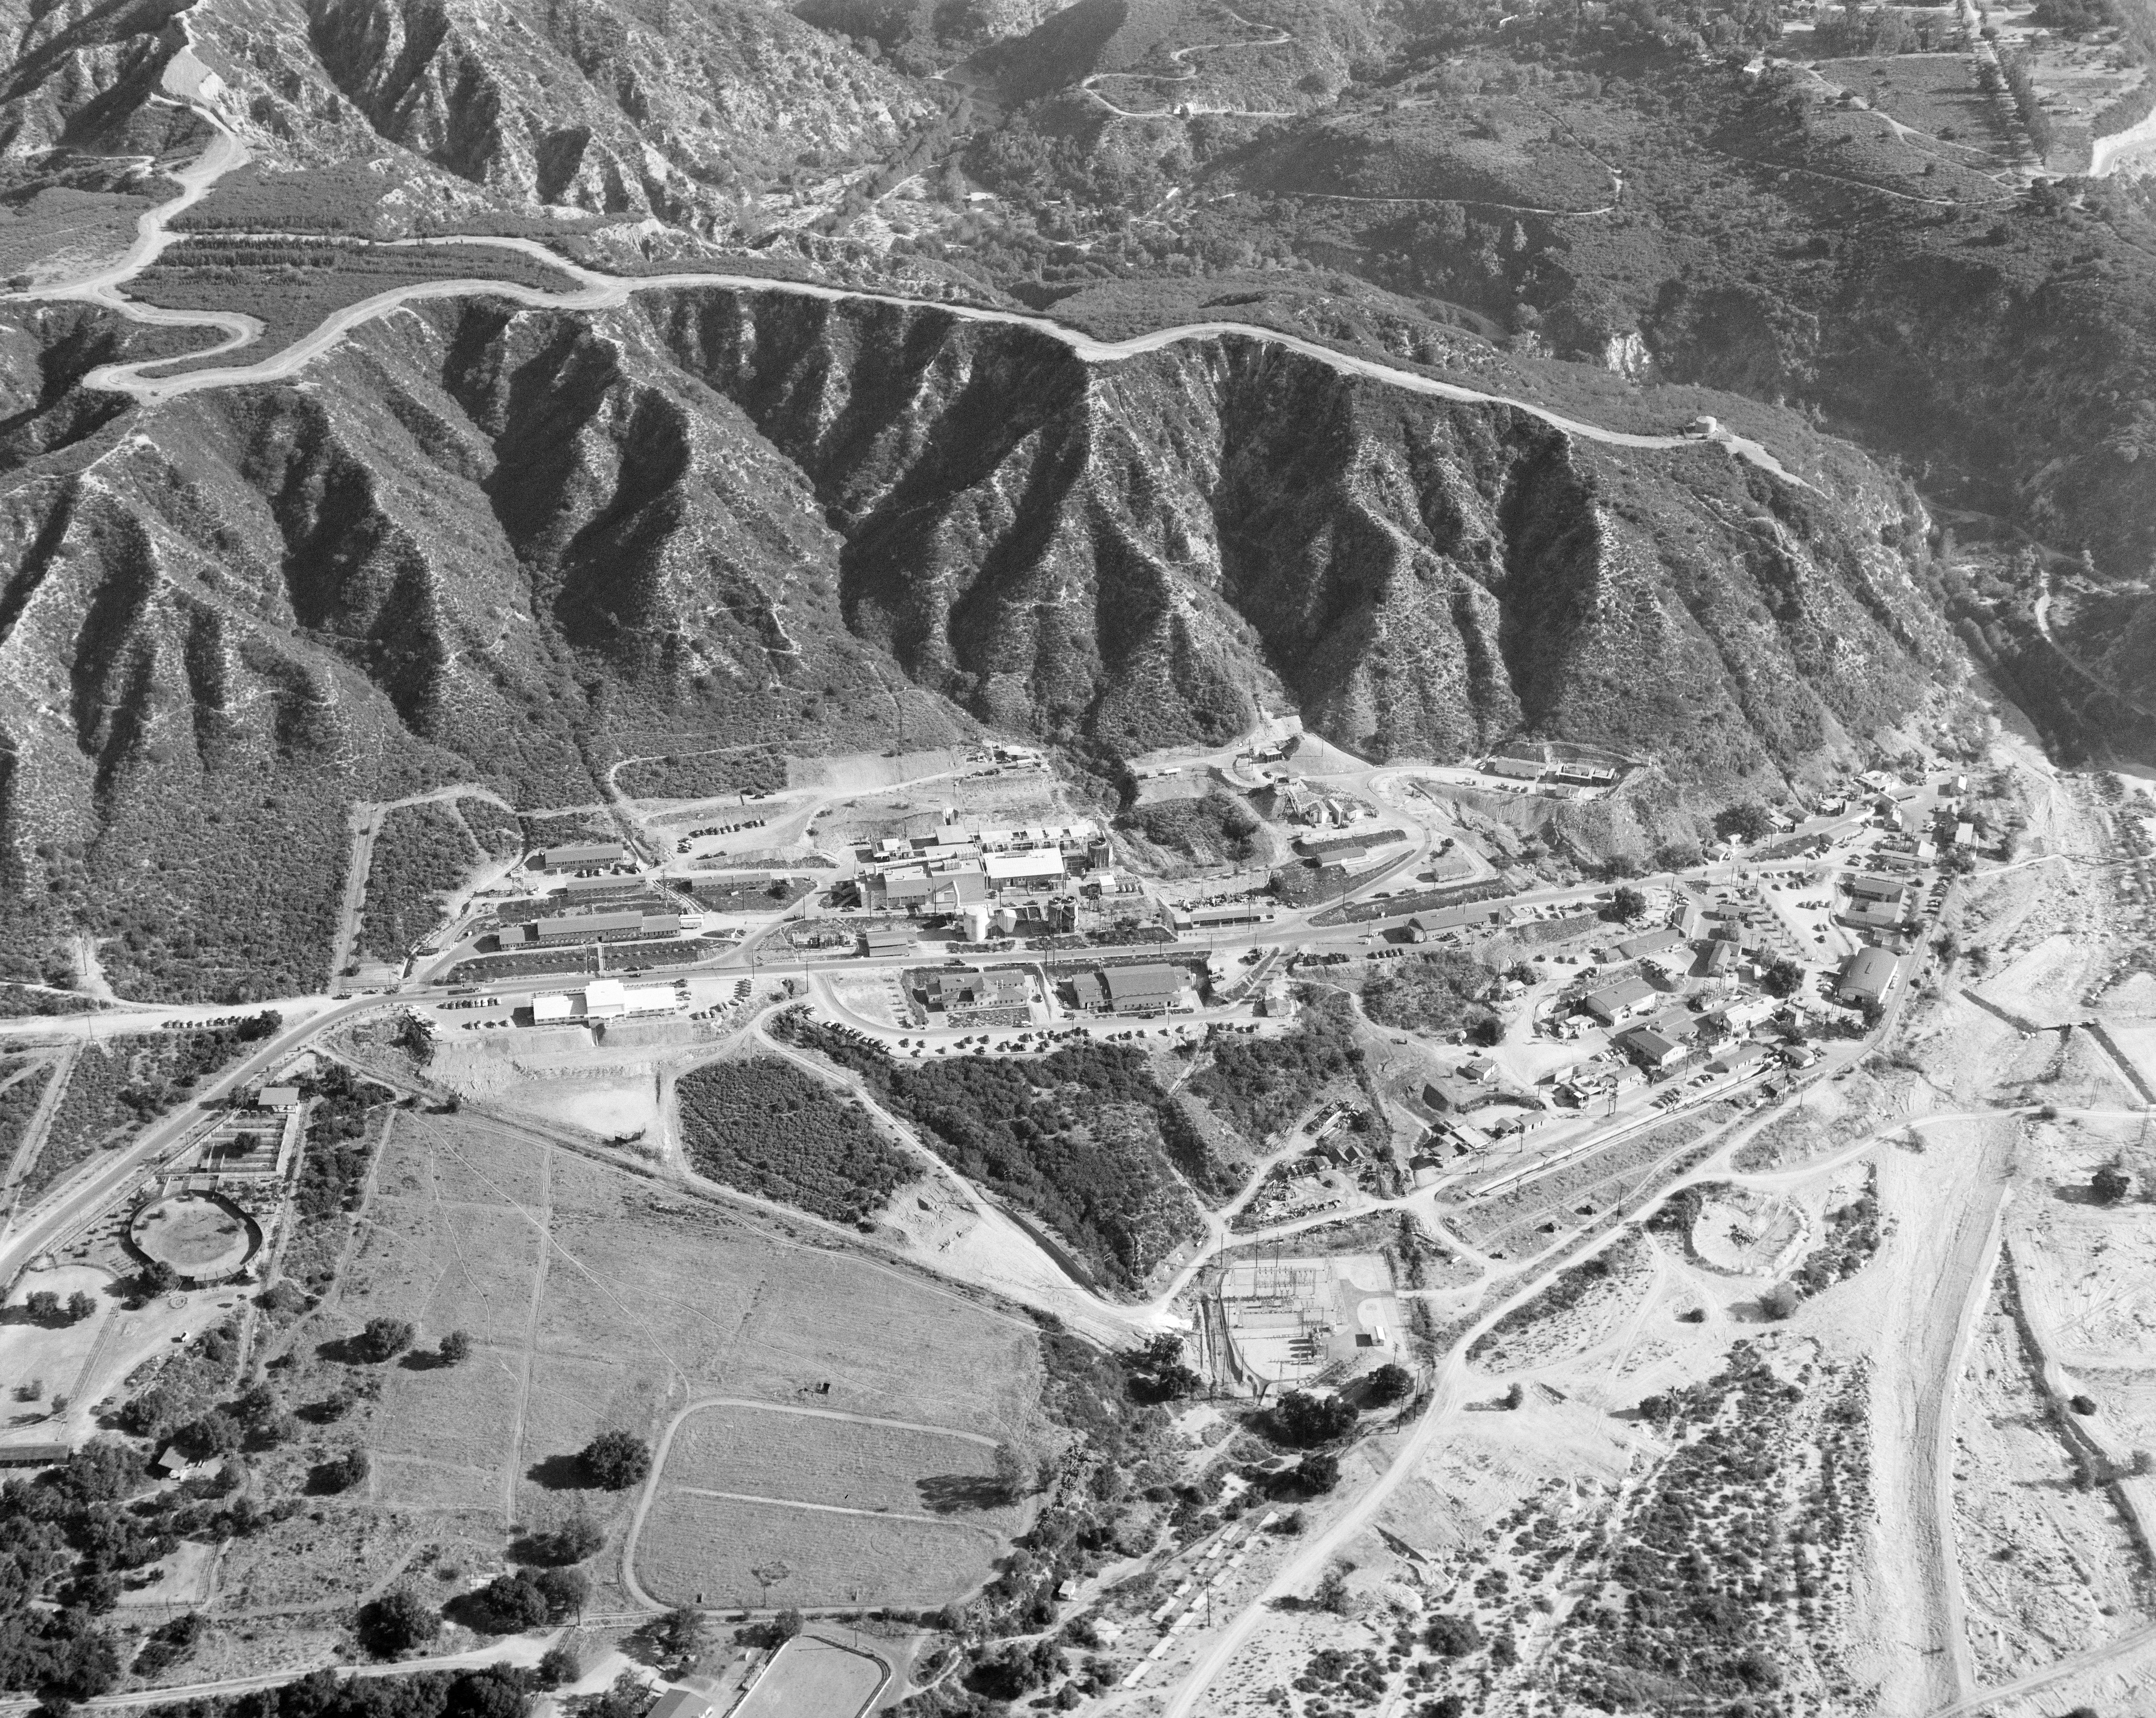

JPL From Above, 1950

This archival image was released as part of a gallery comparing JPL’s past and present, commemorating the 80th anniversary of NASA’s Jet Propulsion Laboratory on Oct. 31, 2016.

This aerial image of the Jet Propulsion Laboratory was taken in September 1950, when the lab’s main patron was the U.S. Army.

JPL is a division of the Caltech in Pasadena, Caltech.

Credit: NASA/JPL-Caltech